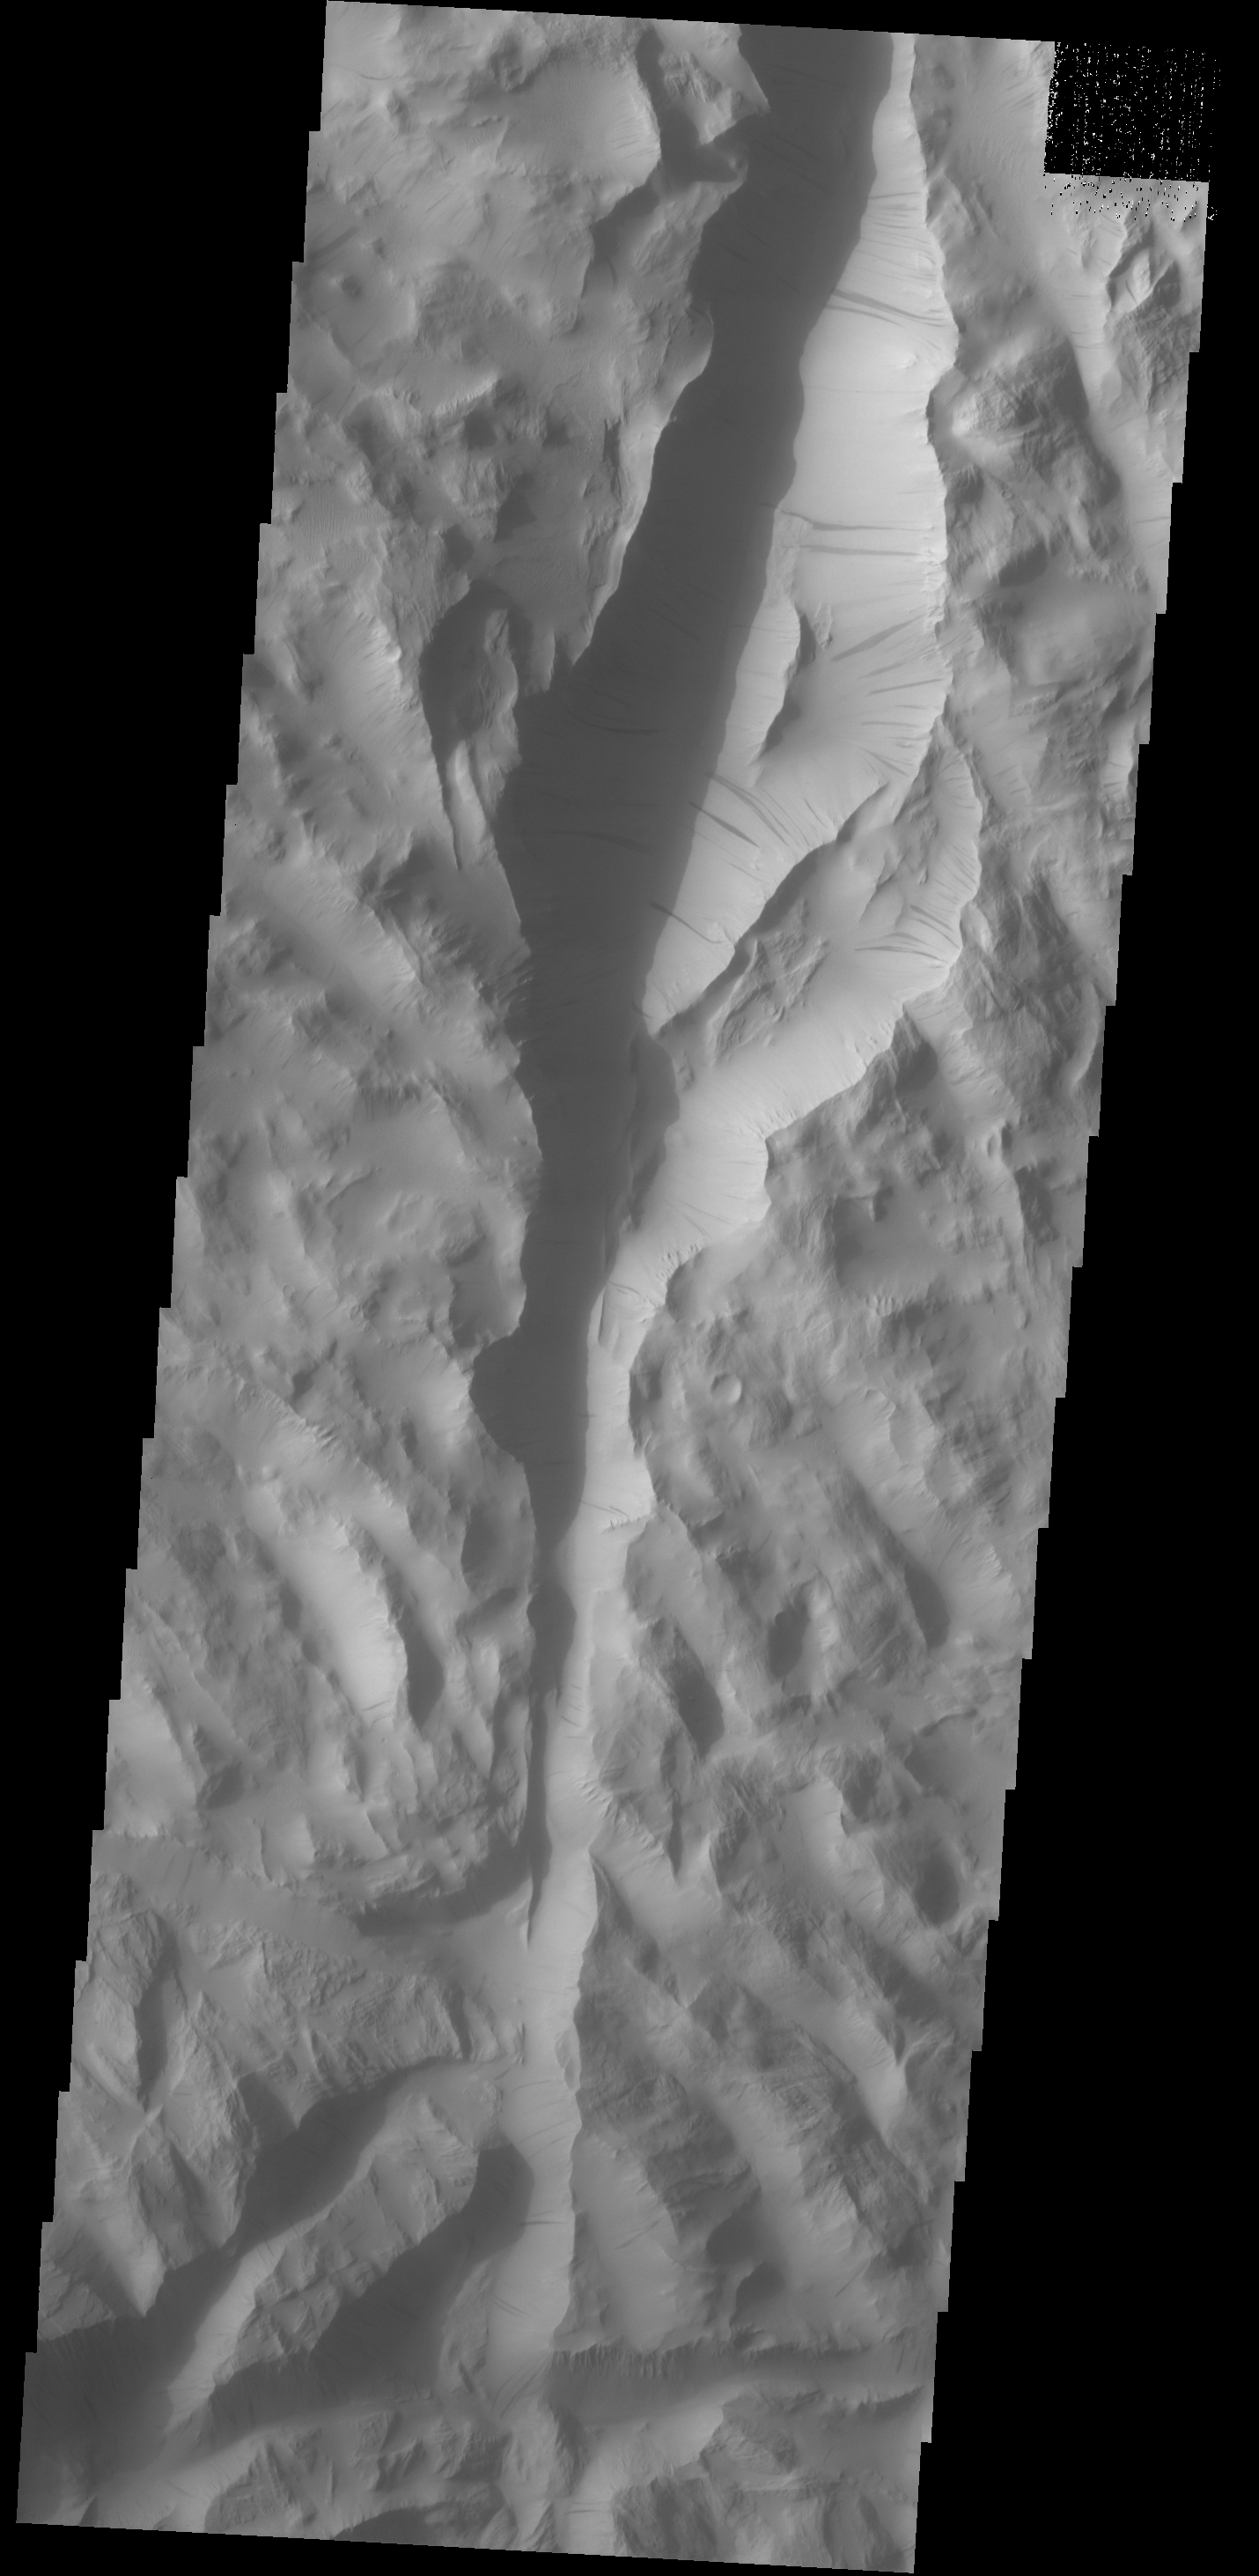

Lycus Sulci

Dark slope streaks are a common feature on the cliff faces of Lycus Sulci.

Credit: NASA/JPL-Caltech/ASU